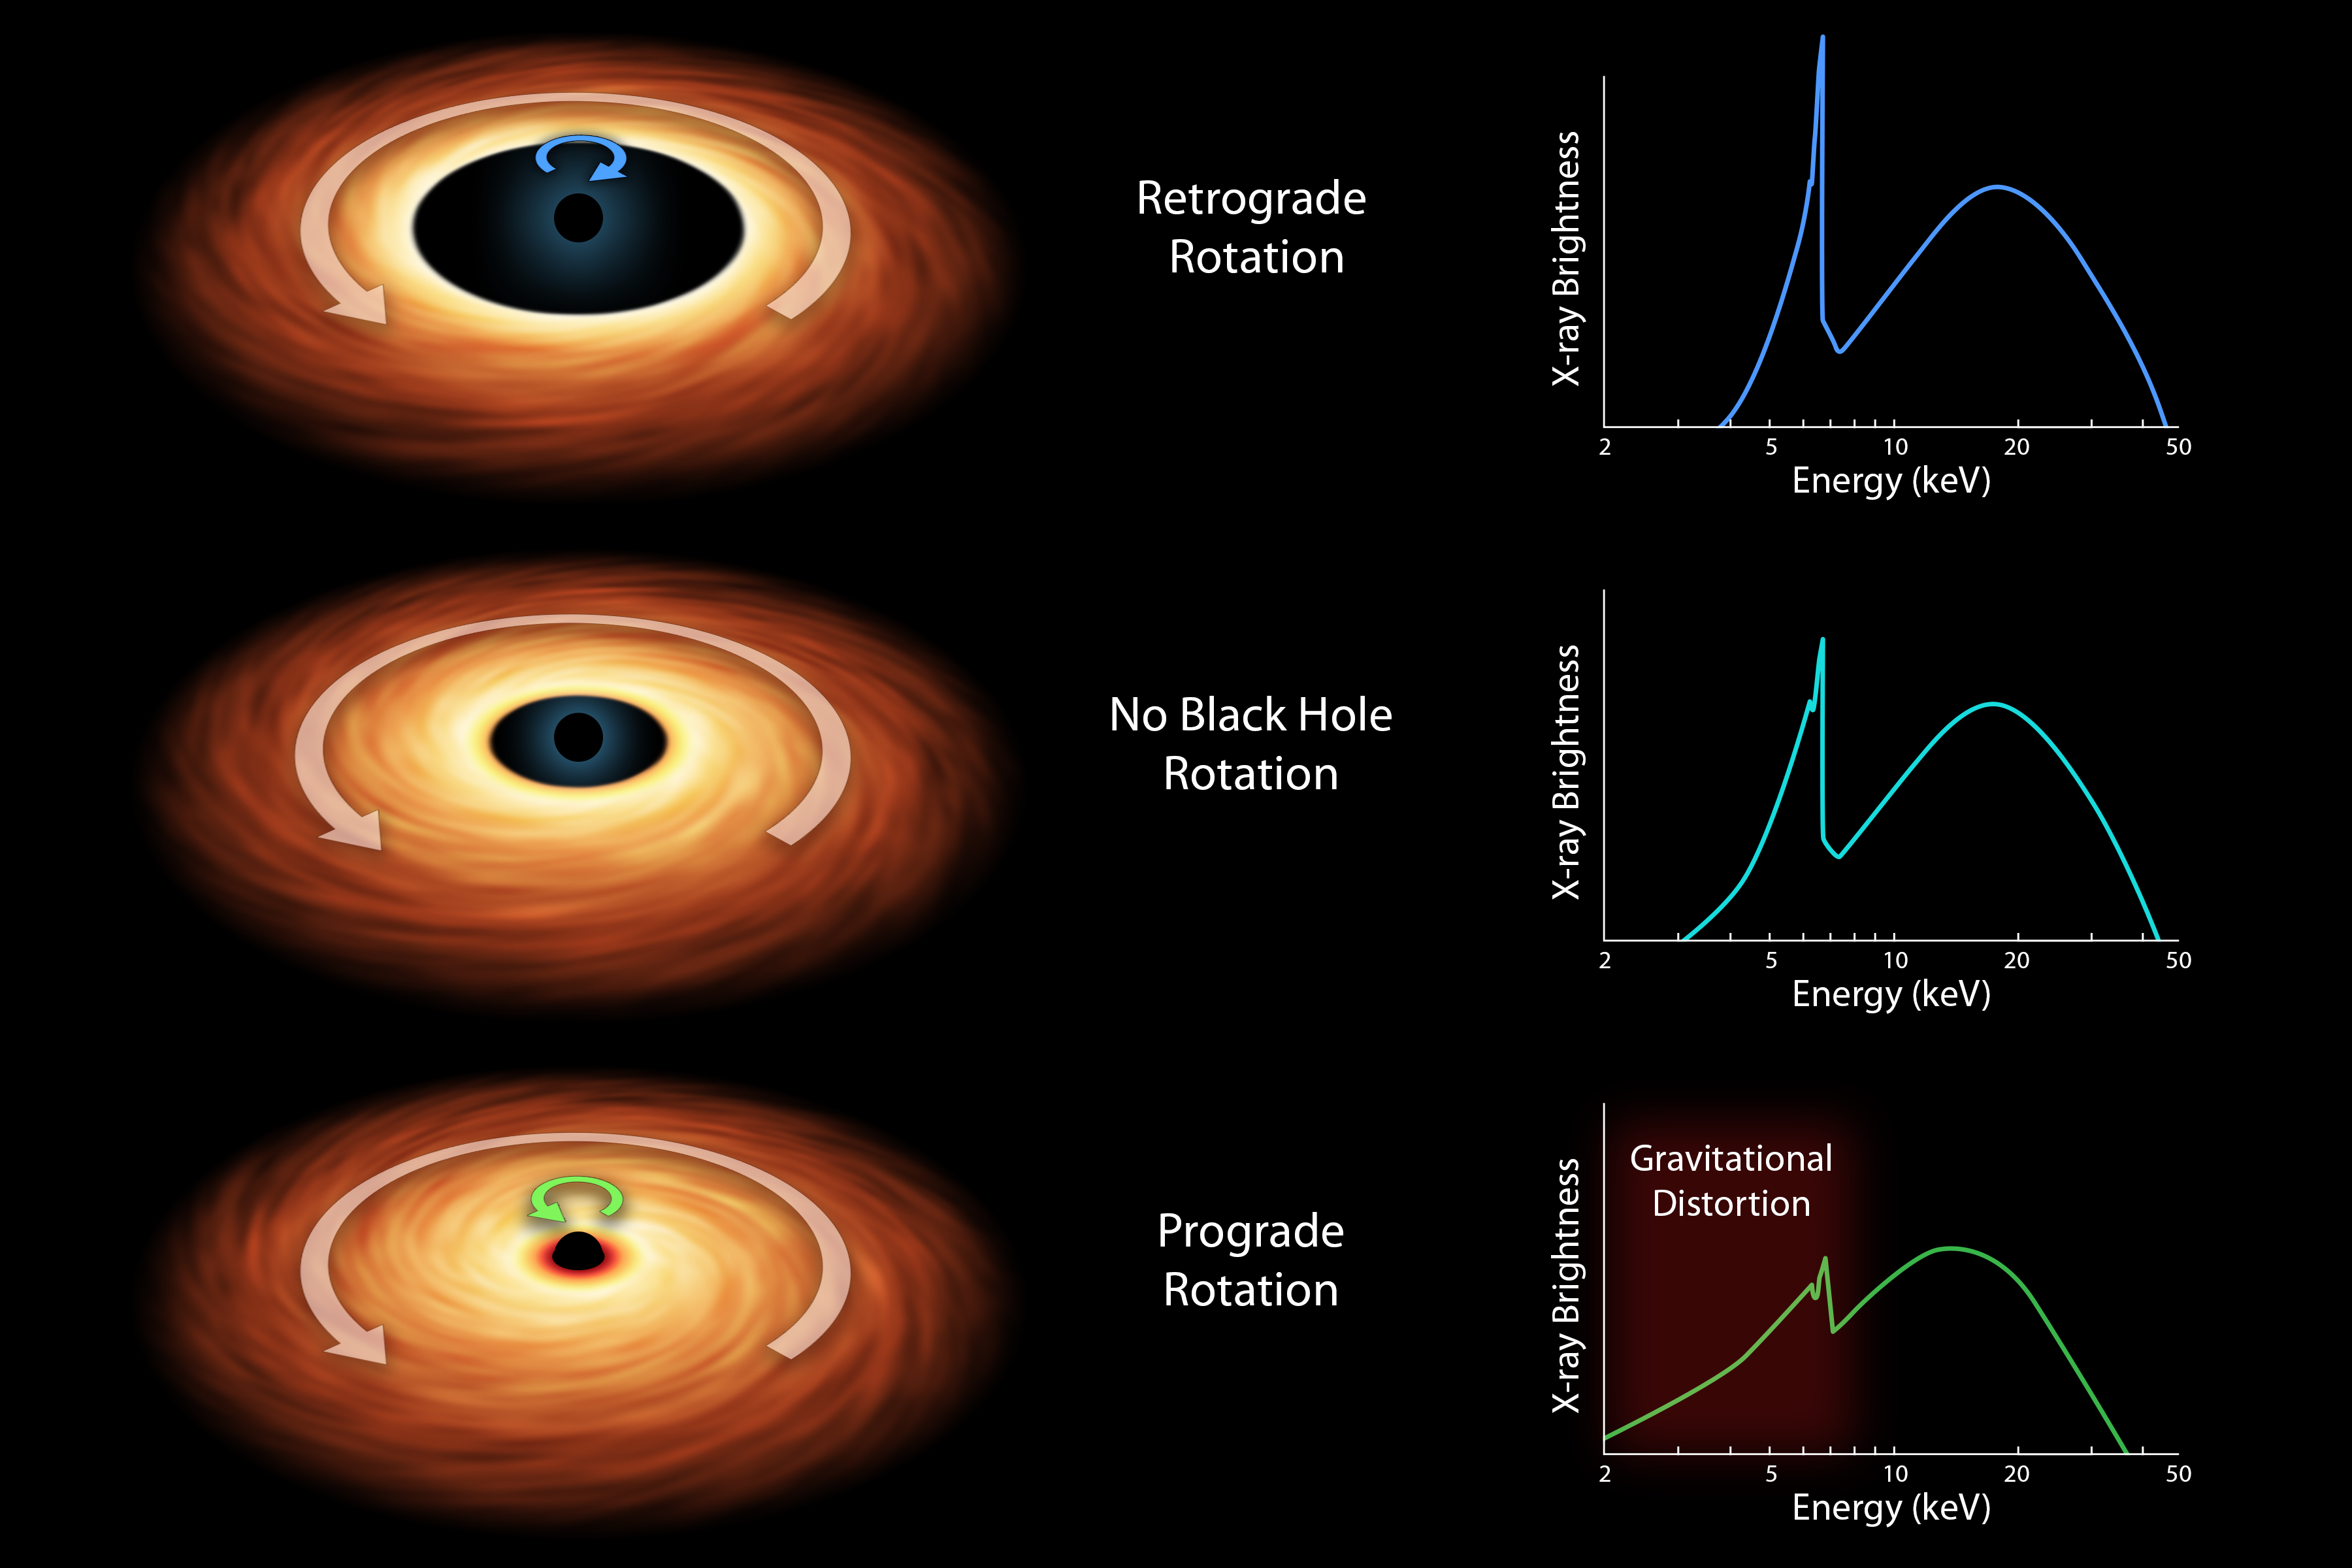

How to Measure the Spin of a Black Hole (Artist’s Concept)

Black holes are tremendous objects whose immense gravity can distort and twist space-time, the fabric that shapes our universe. These effects, consequences of Einstein’s general theory of relativity, result in the bending of light as it travels through space-time. By looking for these light distortions in X-rays streaming off material near black holes, researchers can gain information about their spin rates.

This chart illustrates the basic model for determining the spin rates of black holes. The three artist’s concepts represent the different types of spin: retrograde rotation, where the disk of matter falling onto the hole, called an accretion disk, moves in the opposite direction of the black hole; no spin; and prograde rotation, where the disk spins in the same direction as the black hole.

The faster a black hole spins, the closer its accretion disk can lie to it — another consequence of Einstein’s theory of relativity.

Scientists assess how close the inner edge of an accretion disk comes to a black hole by breaking the X-ray light up into a spectrum of different colors, or energies. The resulting spectra for the three spin scenarios are shown at right. The sharp peak is X-ray radiation from iron atoms circulating in the accretion disk. If the accretion disk is close to the black hole, as is the case in the final row, the X-ray colors from the iron will be spread out by the immense gravity of the black hole. The degree to which the iron feature is spread out, a phenomenon referred to as the “red wing,” reveals how close the accretion disk is to the black hole. Because this distance depends on the black hole’s spin, the spin rate can then be determined.

Prior to observations with NASA’s Nuclear Spectroscopic Telescope Array (NuSTAR), which captures X-ray radiation with energy from the 3 to 79 kiloelectron volt (keV) range, this model remained uncertain. Together with the European Space Agency’s XMM-Newton telescope, which sees X-ray light in the 0.1 to 10 keV range, the observatories were able to show that the model is correct. Their data ruled out the possibility that the iron feature only appears to be distorted as a result of intervening absorbing clouds, and not gravitational effects.

Credit: NASA/JPL-Caltech